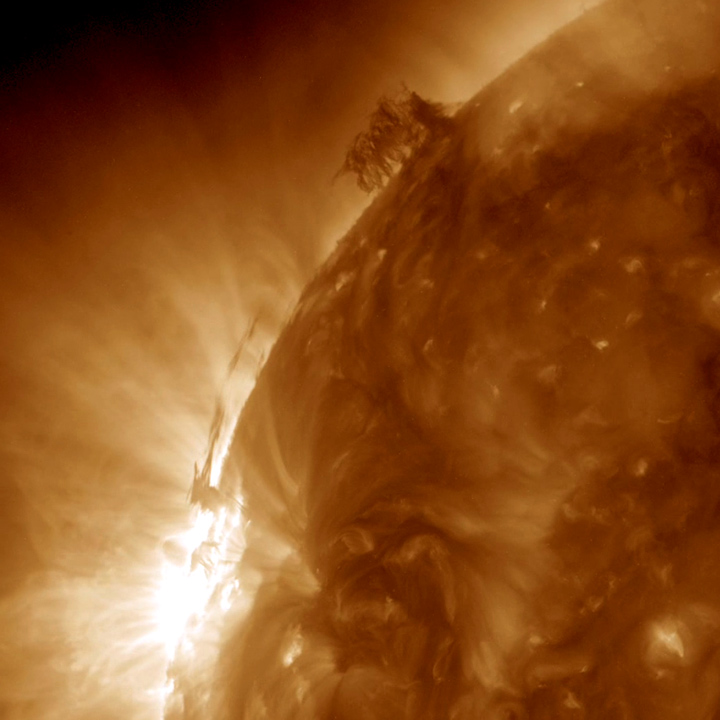

Plasma Push and Pull

Dark strands of plasma hovering above the Sun’s surface began to interact with each other in a form of tug of war over two and a half days (June 28-30, 2015). At times, strands of plasma extended a tenuous connection between one area and the other. Twice the small tower of plasma to the lower left shot a burst of energy over to the quivering filament higher up. We are seeing the push and pull of magnetic forces revealed in a wavelength of extreme ultraviolet light.

Movies
PIA18210_Pushpull_193_best.mov
PIA18210_Pushpull_193_sm.mov

SDO is managed by NASA’s Goddard Space Flight Center, Greenbelt, Maryland, for NASA’s Science Mission Directorate, Washington. Its Atmosphere Imaging Assembly was built by the Lockheed Martin Solar Astrophysics Laboratory (LMSAL), Palo Alto, California.

Credit: NASA/GSFC/Solar Dynamics Observatory